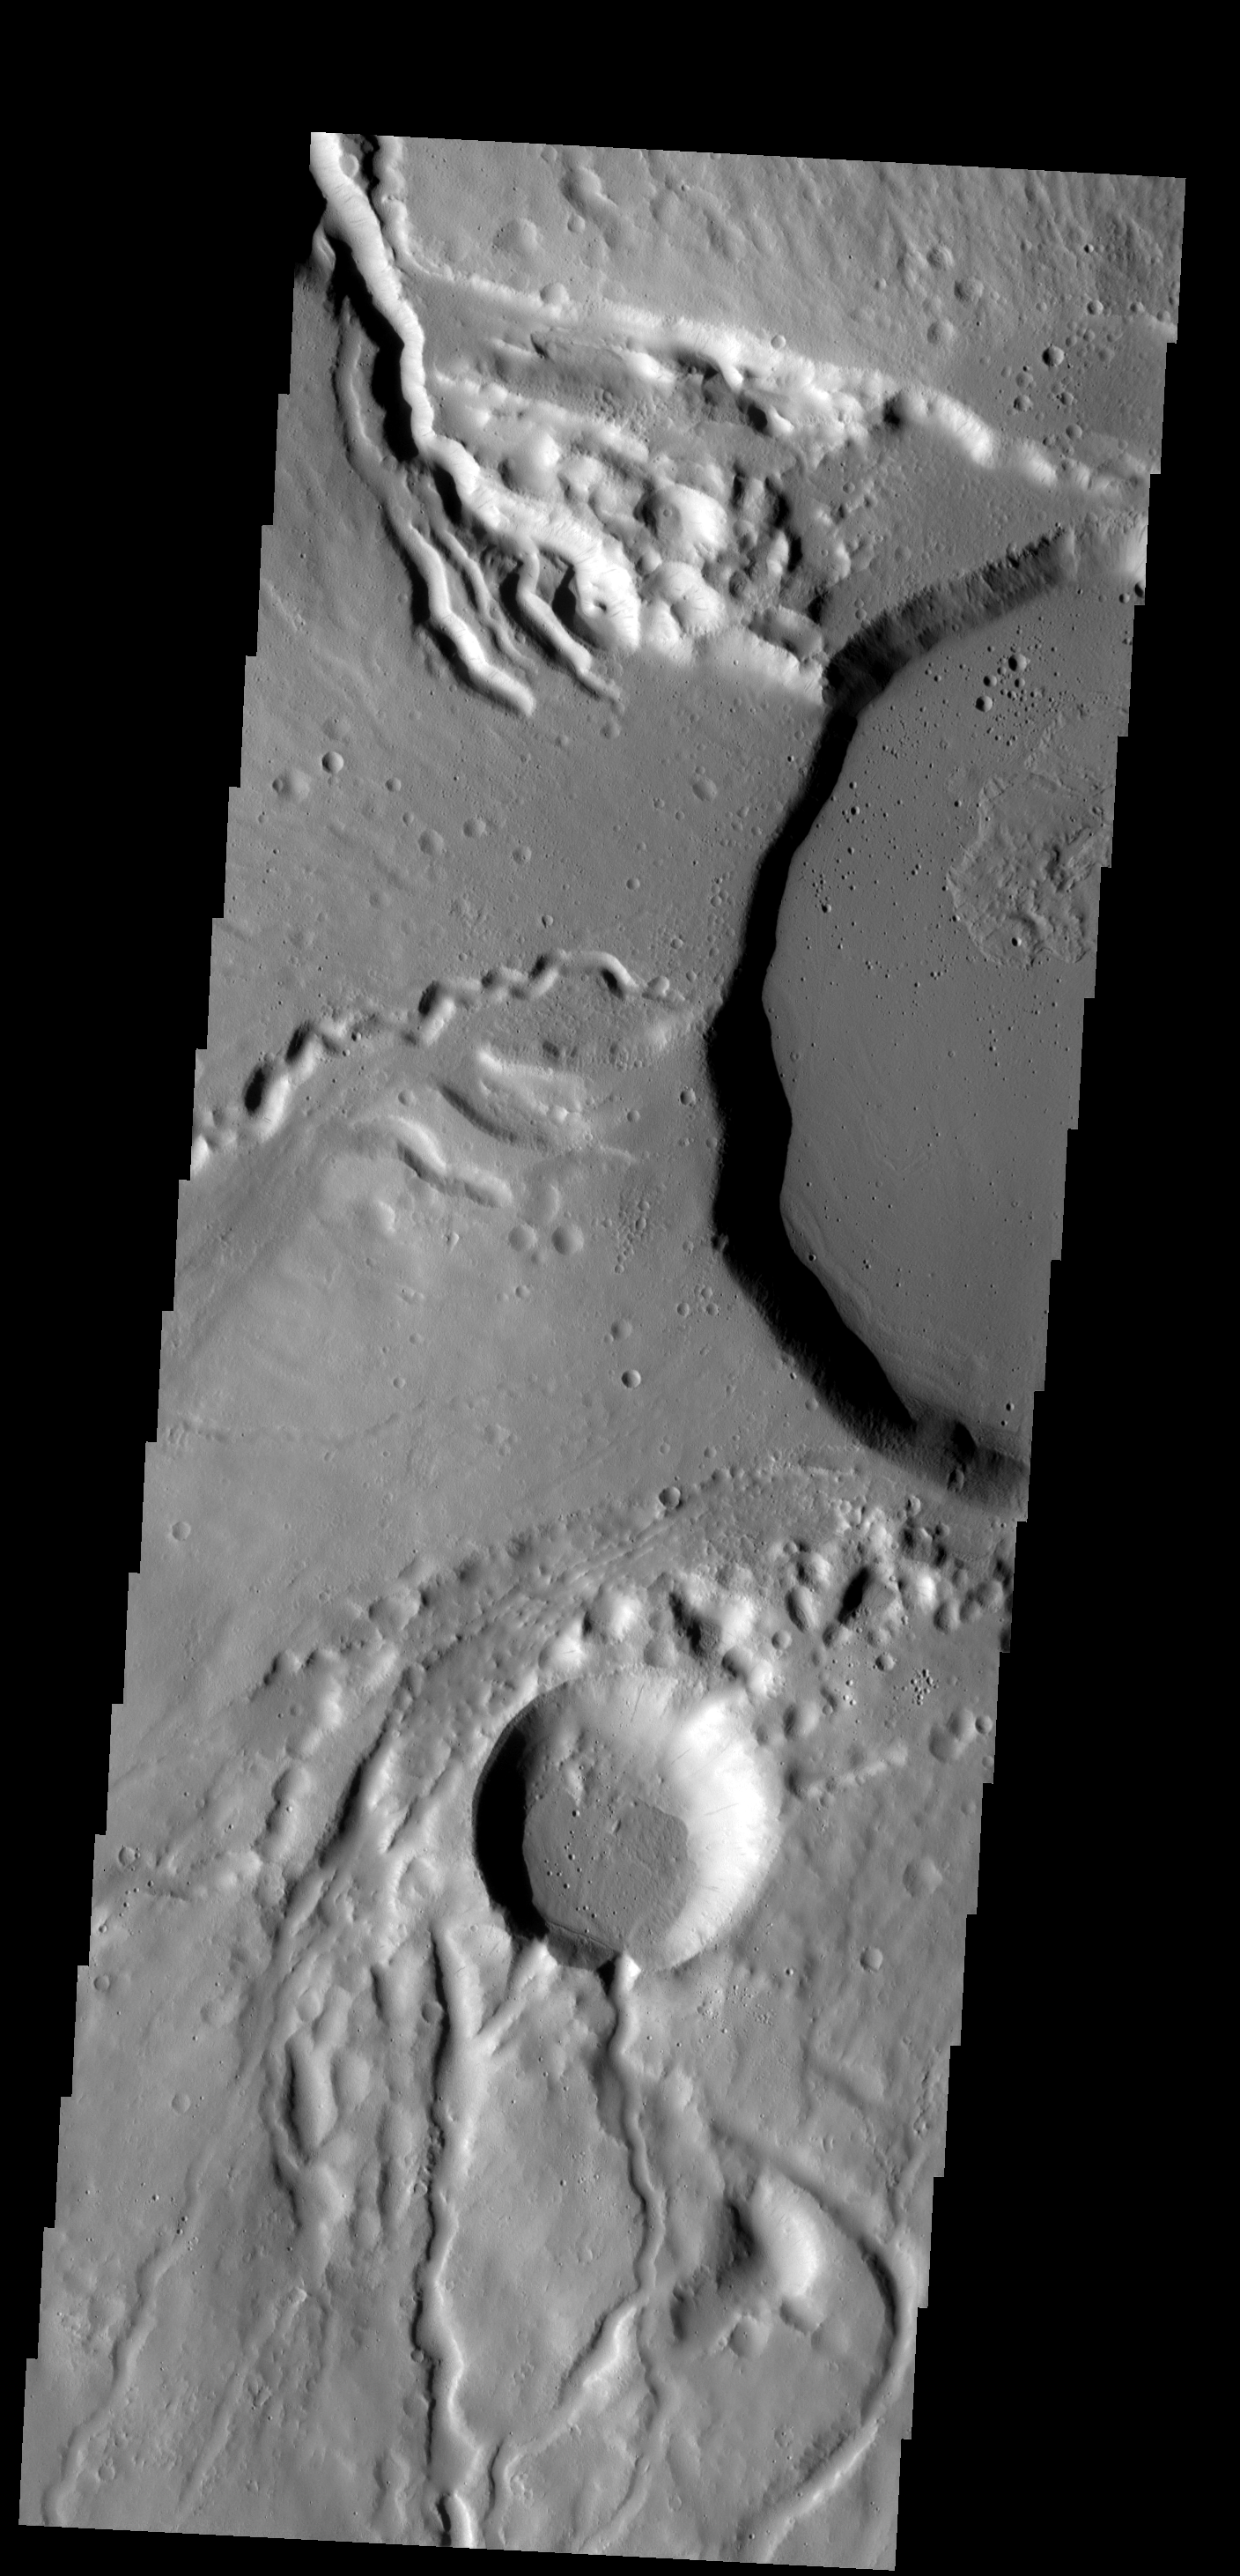

Ceraunius Tholus

This image shows part of the summit caldera of Ceraunius Tholus. Channels are common on the flanks of this volcano.

Image information: VIS instrument. Latitude 23.9N, Longitude 262.7E. 18 meter/pixel resolution.

Please see the THEMIS Data Citation Note for details on crediting THEMIS images.

Note: this THEMIS visual image has not been radiometrically nor geometrically calibrated for this preliminary release. An empirical correction has been performed to remove instrumental effects. A linear shift has been applied in the cross-track and down-track direction to approximate spacecraft and planetary motion. Fully calibrated and geometrically projected images will be released through the Planetary Data System in accordance with Project policies at a later time.

NASA’s Jet Propulsion Laboratory manages the 2001 Mars Odyssey mission for NASA’s Office of Space Science, Washington, D.C. The Thermal Emission Imaging System (THEMIS) was developed by Arizona State University, Tempe, in collaboration with Raytheon Santa Barbara Remote Sensing. The THEMIS investigation is led by Dr. Philip Christensen at Arizona State University. Lockheed Martin Astronautics, Denver, is the prime contractor for the Odyssey project, and developed and built the orbiter. Mission operations are conducted jointly from Lockheed Martin and from JPL, a division of the California Institute of Technology in Pasadena.

Credit: NASA/JPL/ASU